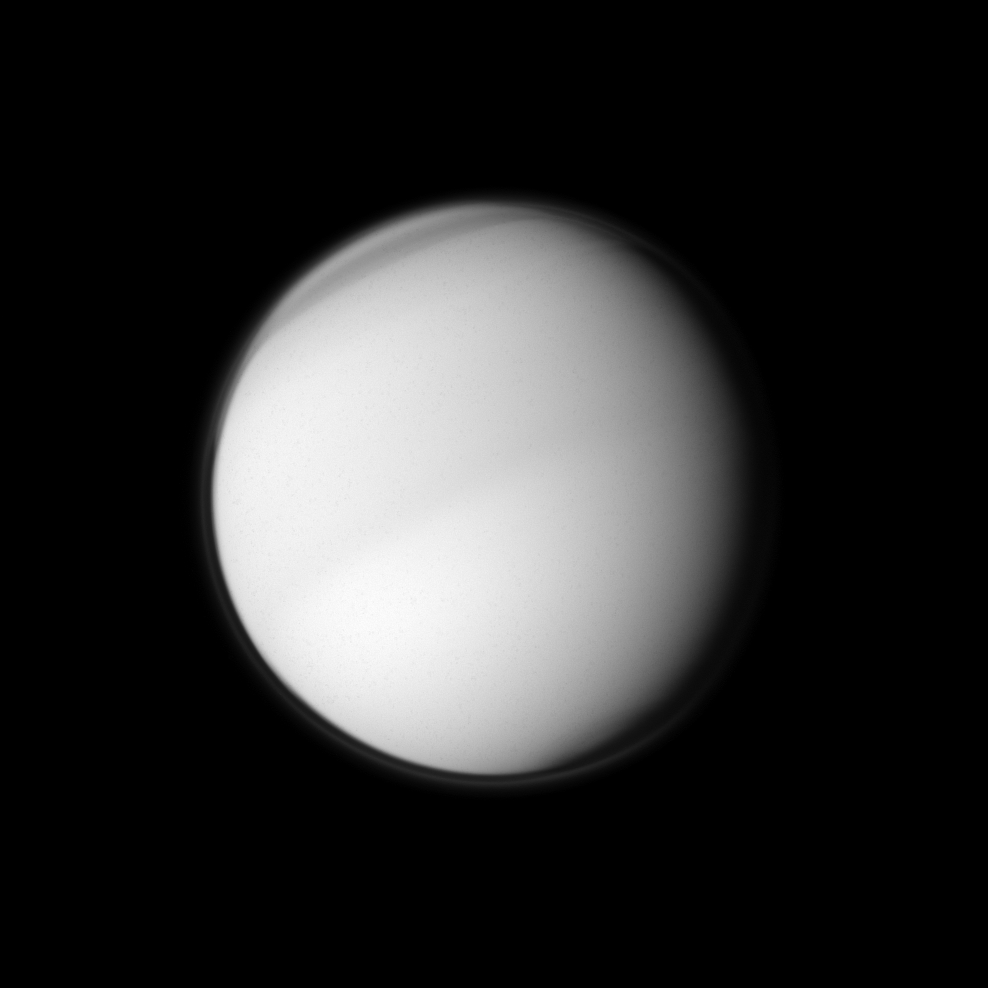

Atmospheric Aspects

The Cassini spacecraft examines the characteristics of Titan’s atmosphere as it peers at Saturn’s largest moon using a filter sensitive to visible violet light.

This image shows atmospheric banding around Titan’s north pole and reveals hints of the moon’s seasonal hemispheric dichotomy near the equator. To learn more about the northern bands, see PIA08868 and PIA08928. See PIA11603 to learn more about the seasonal dichotomy between the northern and southern hemispheres.

This view looks toward the anti-Saturn side of Titan (5,150 kilometers, or 3,200 miles across). North on Titan is up and rotated 23 degrees to the left.

The image was taken in visible violet light with the Cassini spacecraft wide-angle camera on June 21, 2010. The view was obtained at a distance of approximately 170,000 kilometers (106,000 miles) from Titan and at a sun-Titan-spacecraft, or phase, angle of 33 degrees. Image scale is 10 kilometers (6 miles) per pixel.

The Cassini-Huygens mission is a cooperative project of NASA, the European Space Agency and the Italian Space Agency. The Jet Propulsion Laboratory, a division of the California Institute of Technology in Pasadena, manages the mission for NASA’s Science Mission Directorate, Washington, D.C. The Cassini orbiter and its two onboard cameras were designed, developed and assembled at JPL. The imaging operations center is based at the Space Science Institute in Boulder, Colo.

Credit: NASA/JPL/Space Science Institute